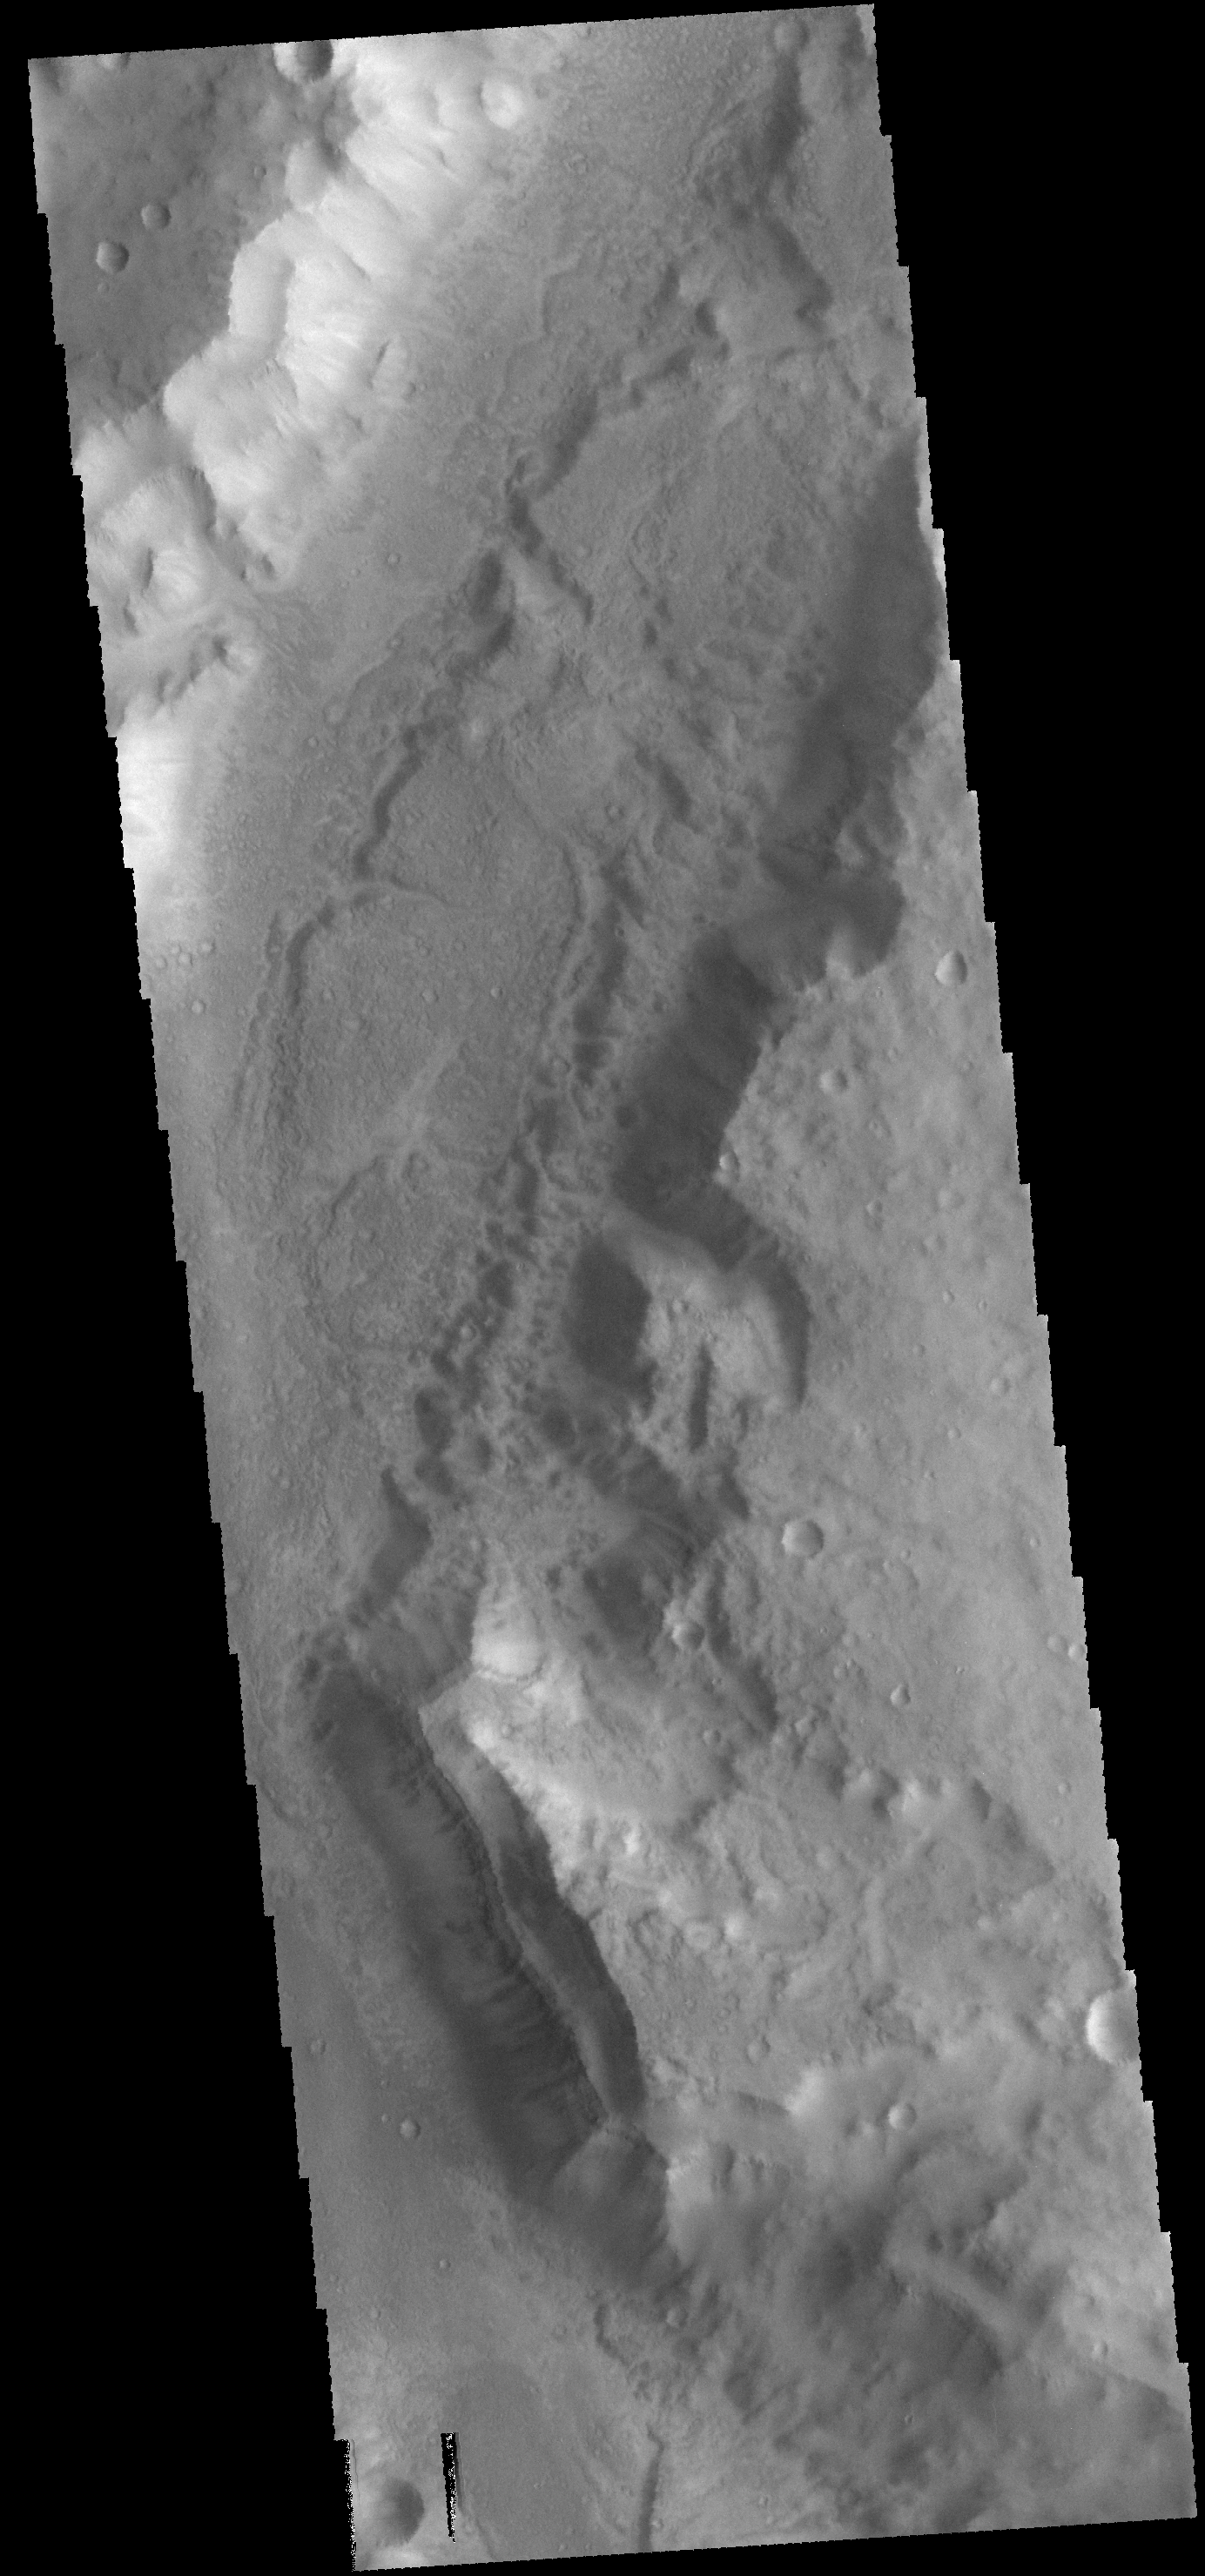

Ma’adim Vallis

This VIS image shows a portion of Ma’adim Vallis, which is a large channel that enters Gusev Crater from the south. Gusev Crater is the “home” of the MER rover named Spirit.

Credit: NASA/JPL-Caltech/ASU